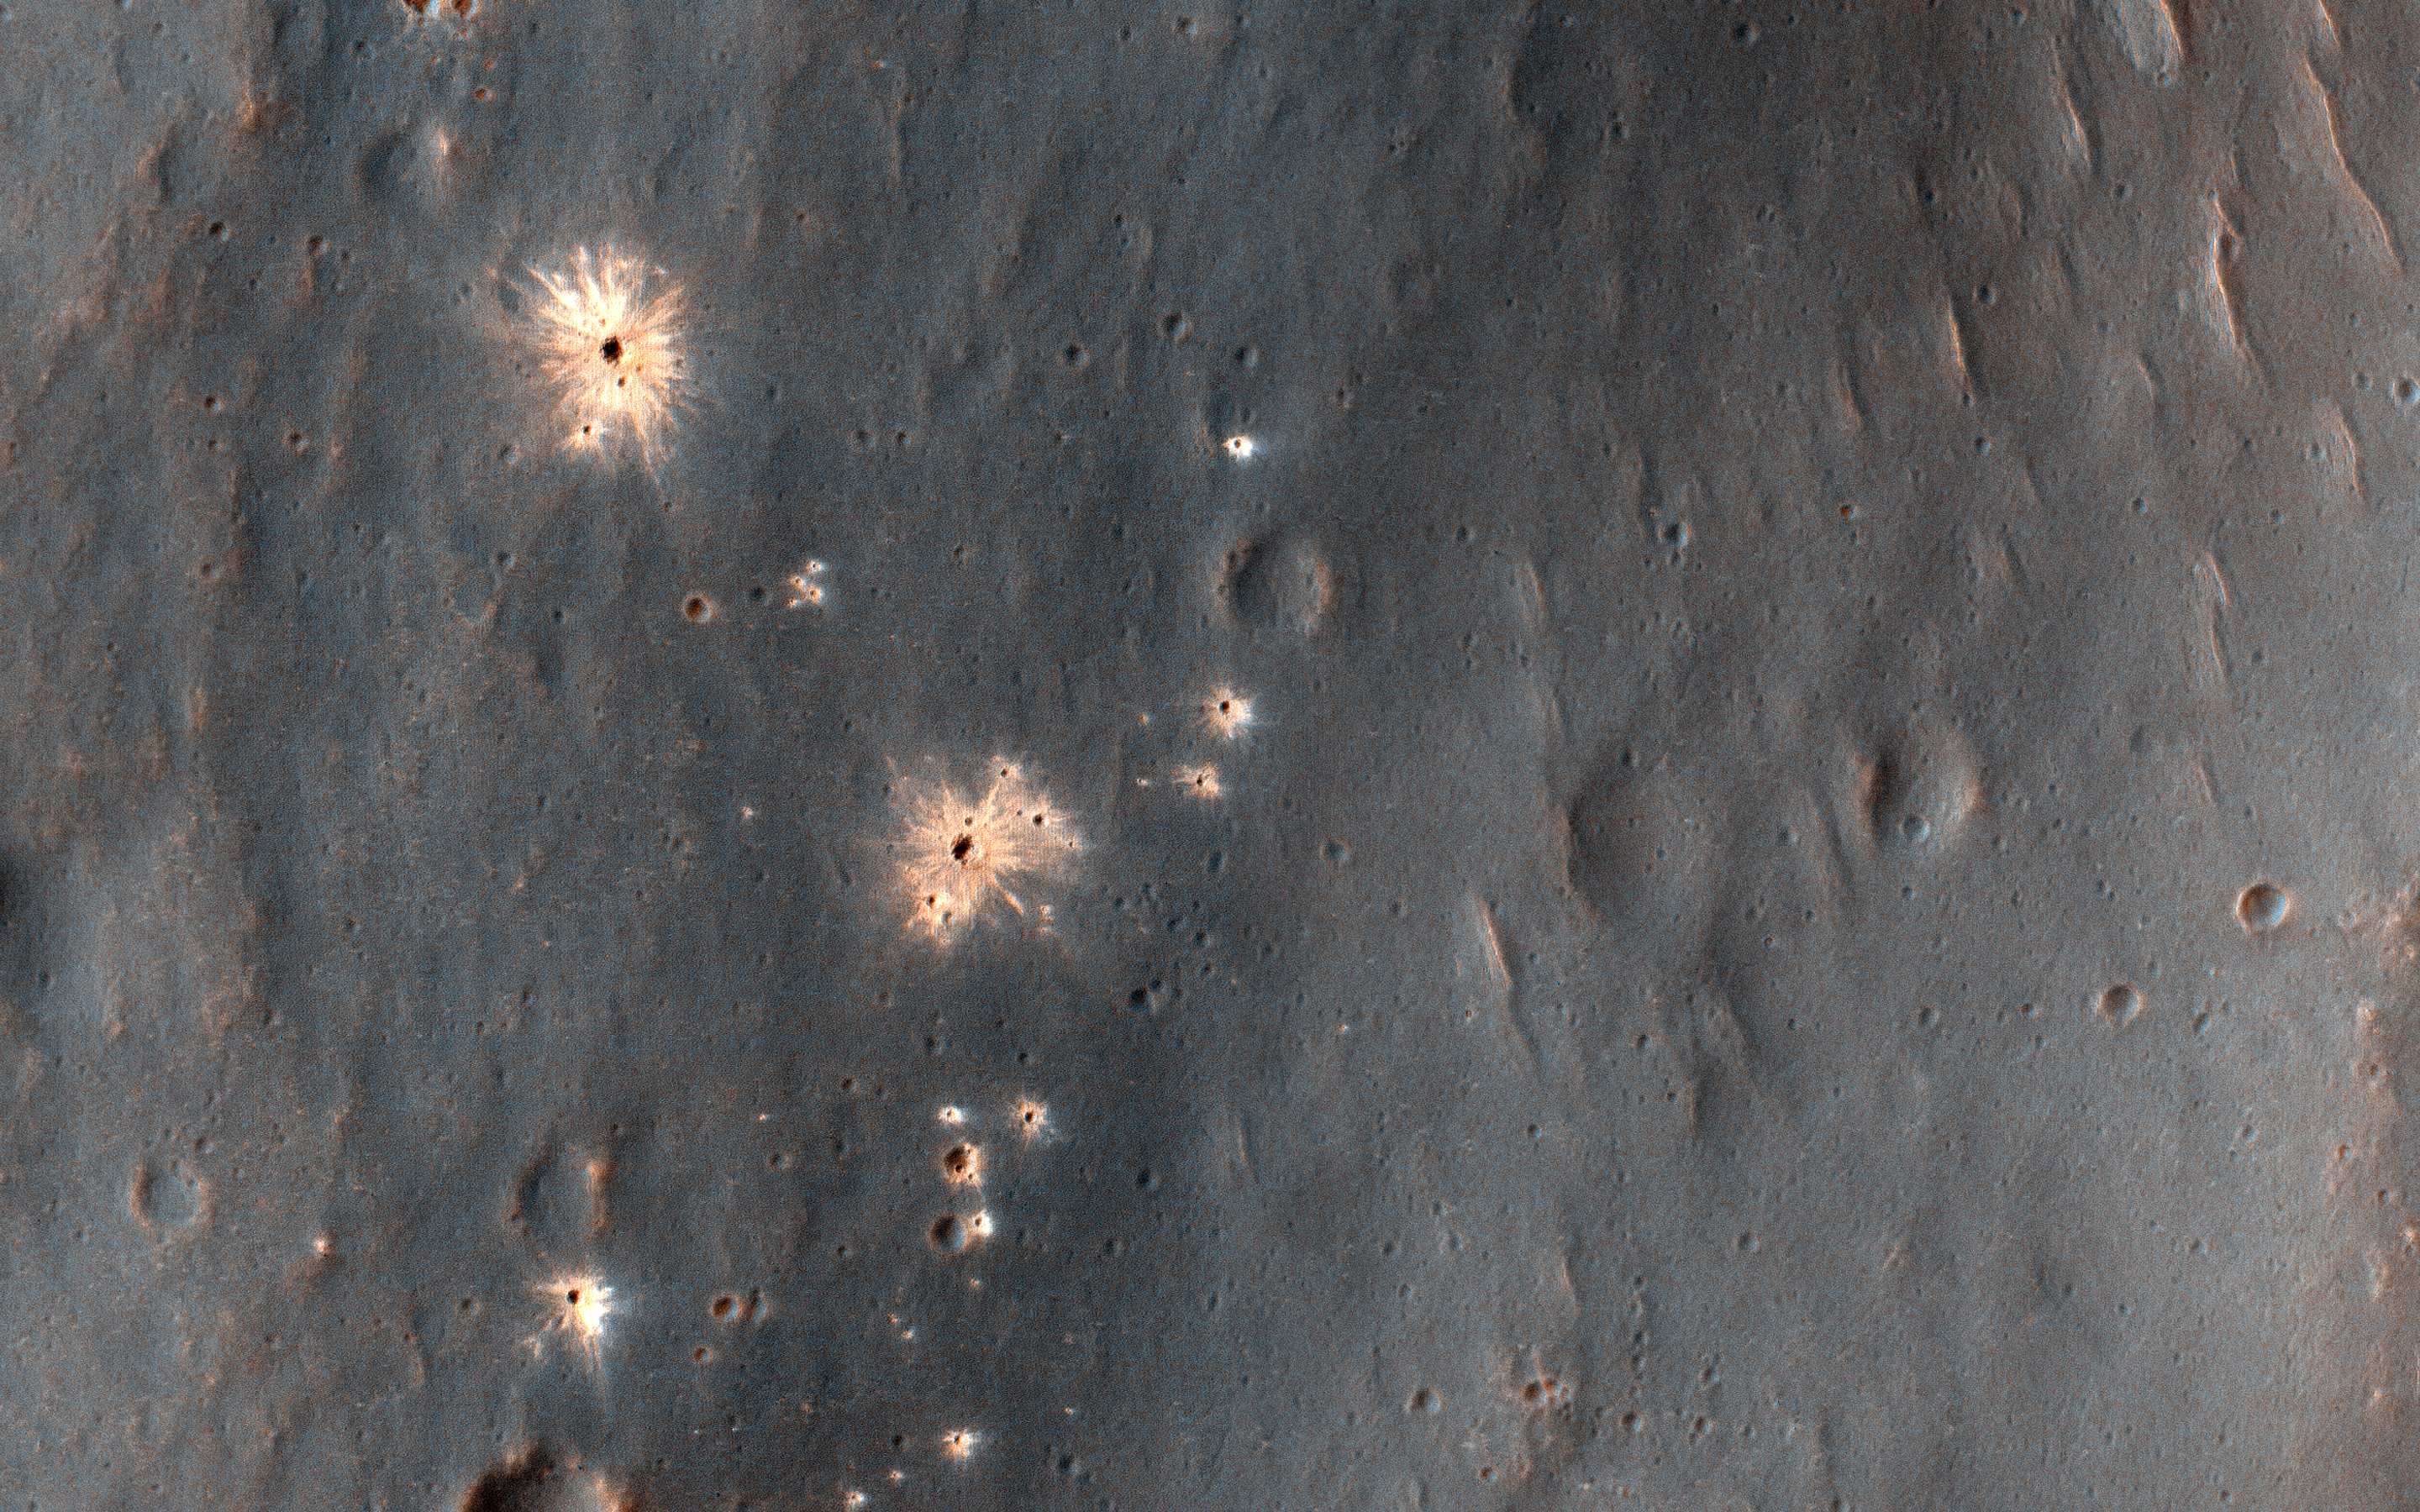

A Recent Impact Site in Noachis Terra

This image shows a recent impact in Noachis Terra in the southern mid-latitudes of Mars. The impact occurred in dark-toned ejecta material from a degraded, 60-kilometer crater to the south.

Rather than a single impact crater, we see multiple impacts like a shotgun blast. This suggests that the impactor broke up in the atmosphere on entry. Although the atmosphere of Mars is thinner than Earth’s, it still has the capacity to break up small impactors, especially ones comprised of weaker materials, like a stony meteoroid versus a iron-nickel one.

Our image depicts 21 distinctive craters ranging in size from 1 to 7 meters in diameter. They are distributed over an area that spans about 305 meters. Most observed recent impacts expose darker-toned materials underlying bright dusty surfaces. However, this impact does the opposite, showing us lighter-toned materials that lie beneath a darker colored surface.

The impact was initially discovered in a 2016 Context Camera image, and was not seen in a 2009 picture. This implies that the impact may be only two years old, but certainly no more than nine years.

The map is projected here at a scale of 25 centimeters (9.8 inches) per pixel. [The original image scale is 25.5 centimeters (10.0 inches) per pixel (with 1 x 1 binning); objects on the order of 77 centimeters (30.3 inches) across are resolved.] North is up.

This is a stereo pair with ESP_049175_1490.

The University of Arizona, Tucson, operates HiRISE, which was built by Ball Aerospace & Technologies Corp., Boulder, Colorado. NASA’s Jet Propulsion Laboratory, a division of Caltech in Pasadena, California, manages the Mars Reconnaissance Orbiter Project for NASA’s Science Mission Directorate, Washington.

Credit: NASA/JPL-Caltech/University of Arizona